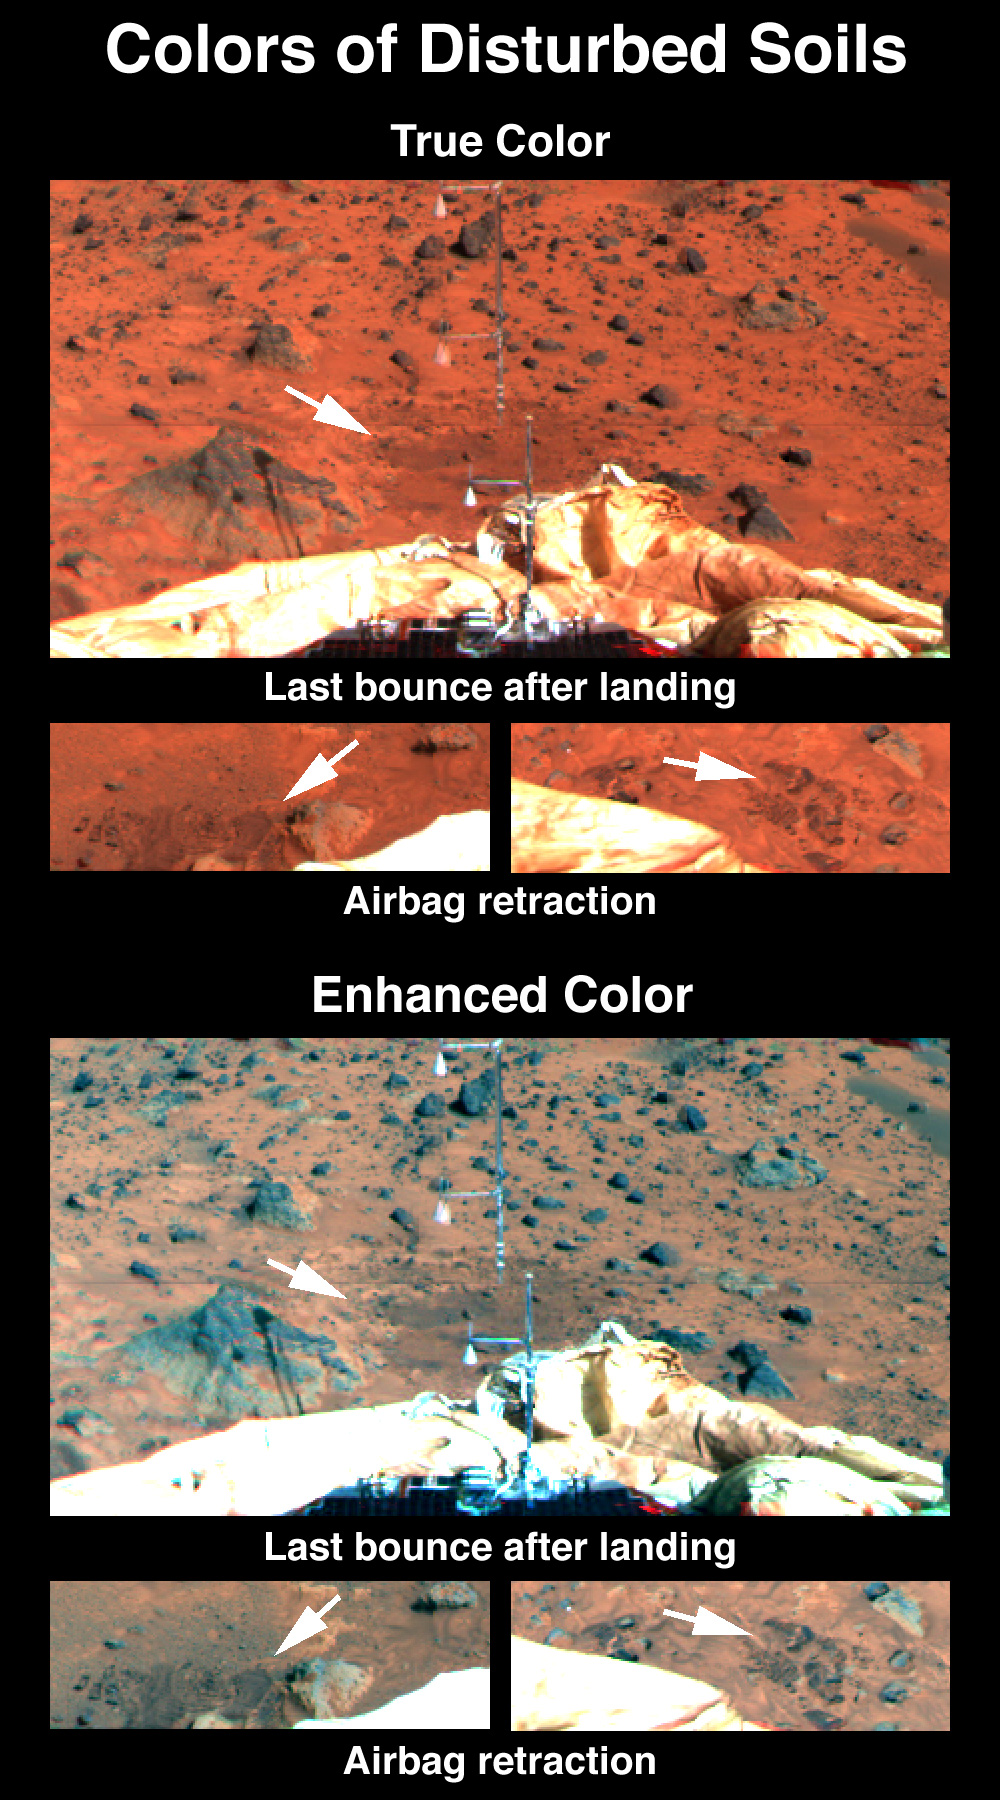

Soil Disturbance by Airbags

Disturbance of the drift at the Pathfinder landing site reveals a shallow subsurface that is slightly darker but has similar spectral properties. The top set of images, in true color, shows the soils disturbed by the last bounce of the lander on its airbags before coming to rest and the marks created by retraction of the airbags. In the bottom set of images color differences have been enhanced. The mast at center is the Atmospheric Structure Instrument/Meteorology Package (ASI/MET). The ASI/MET is an engineering subsytem that acquired atmospheric data during Pathfinder’s descent, and will continue to get more data through the entire landed mission. A shadow of the ASI/MET appears on a rock at left.

Mars Pathfinder was developed and managed by the Jet Propulsion Laboratory (JPL) for the National Aeronautics and Space Administration. JPL is an operating division of the California Institute of Technology (Caltech). The Imager for Mars Pathfinder (IMP) was developed by the University of Arizona Lunar and Planetary Laboratory under contract to JPL. Peter Smith is the Principal Investigator.

Photojournal note: Sojourner spent 83 days of a planned seven-day mission exploring the Martian terrain, acquiring images, and taking chemical, atmospheric and other measurements. The final data transmission received from Pathfinder was at 10:23 UTC on September 27, 1997. Although mission managers tried to restore full communications during the following five months, the successful mission was terminated on March 10, 1998.

Credit: NASA/JPL/Johns Hopkins University